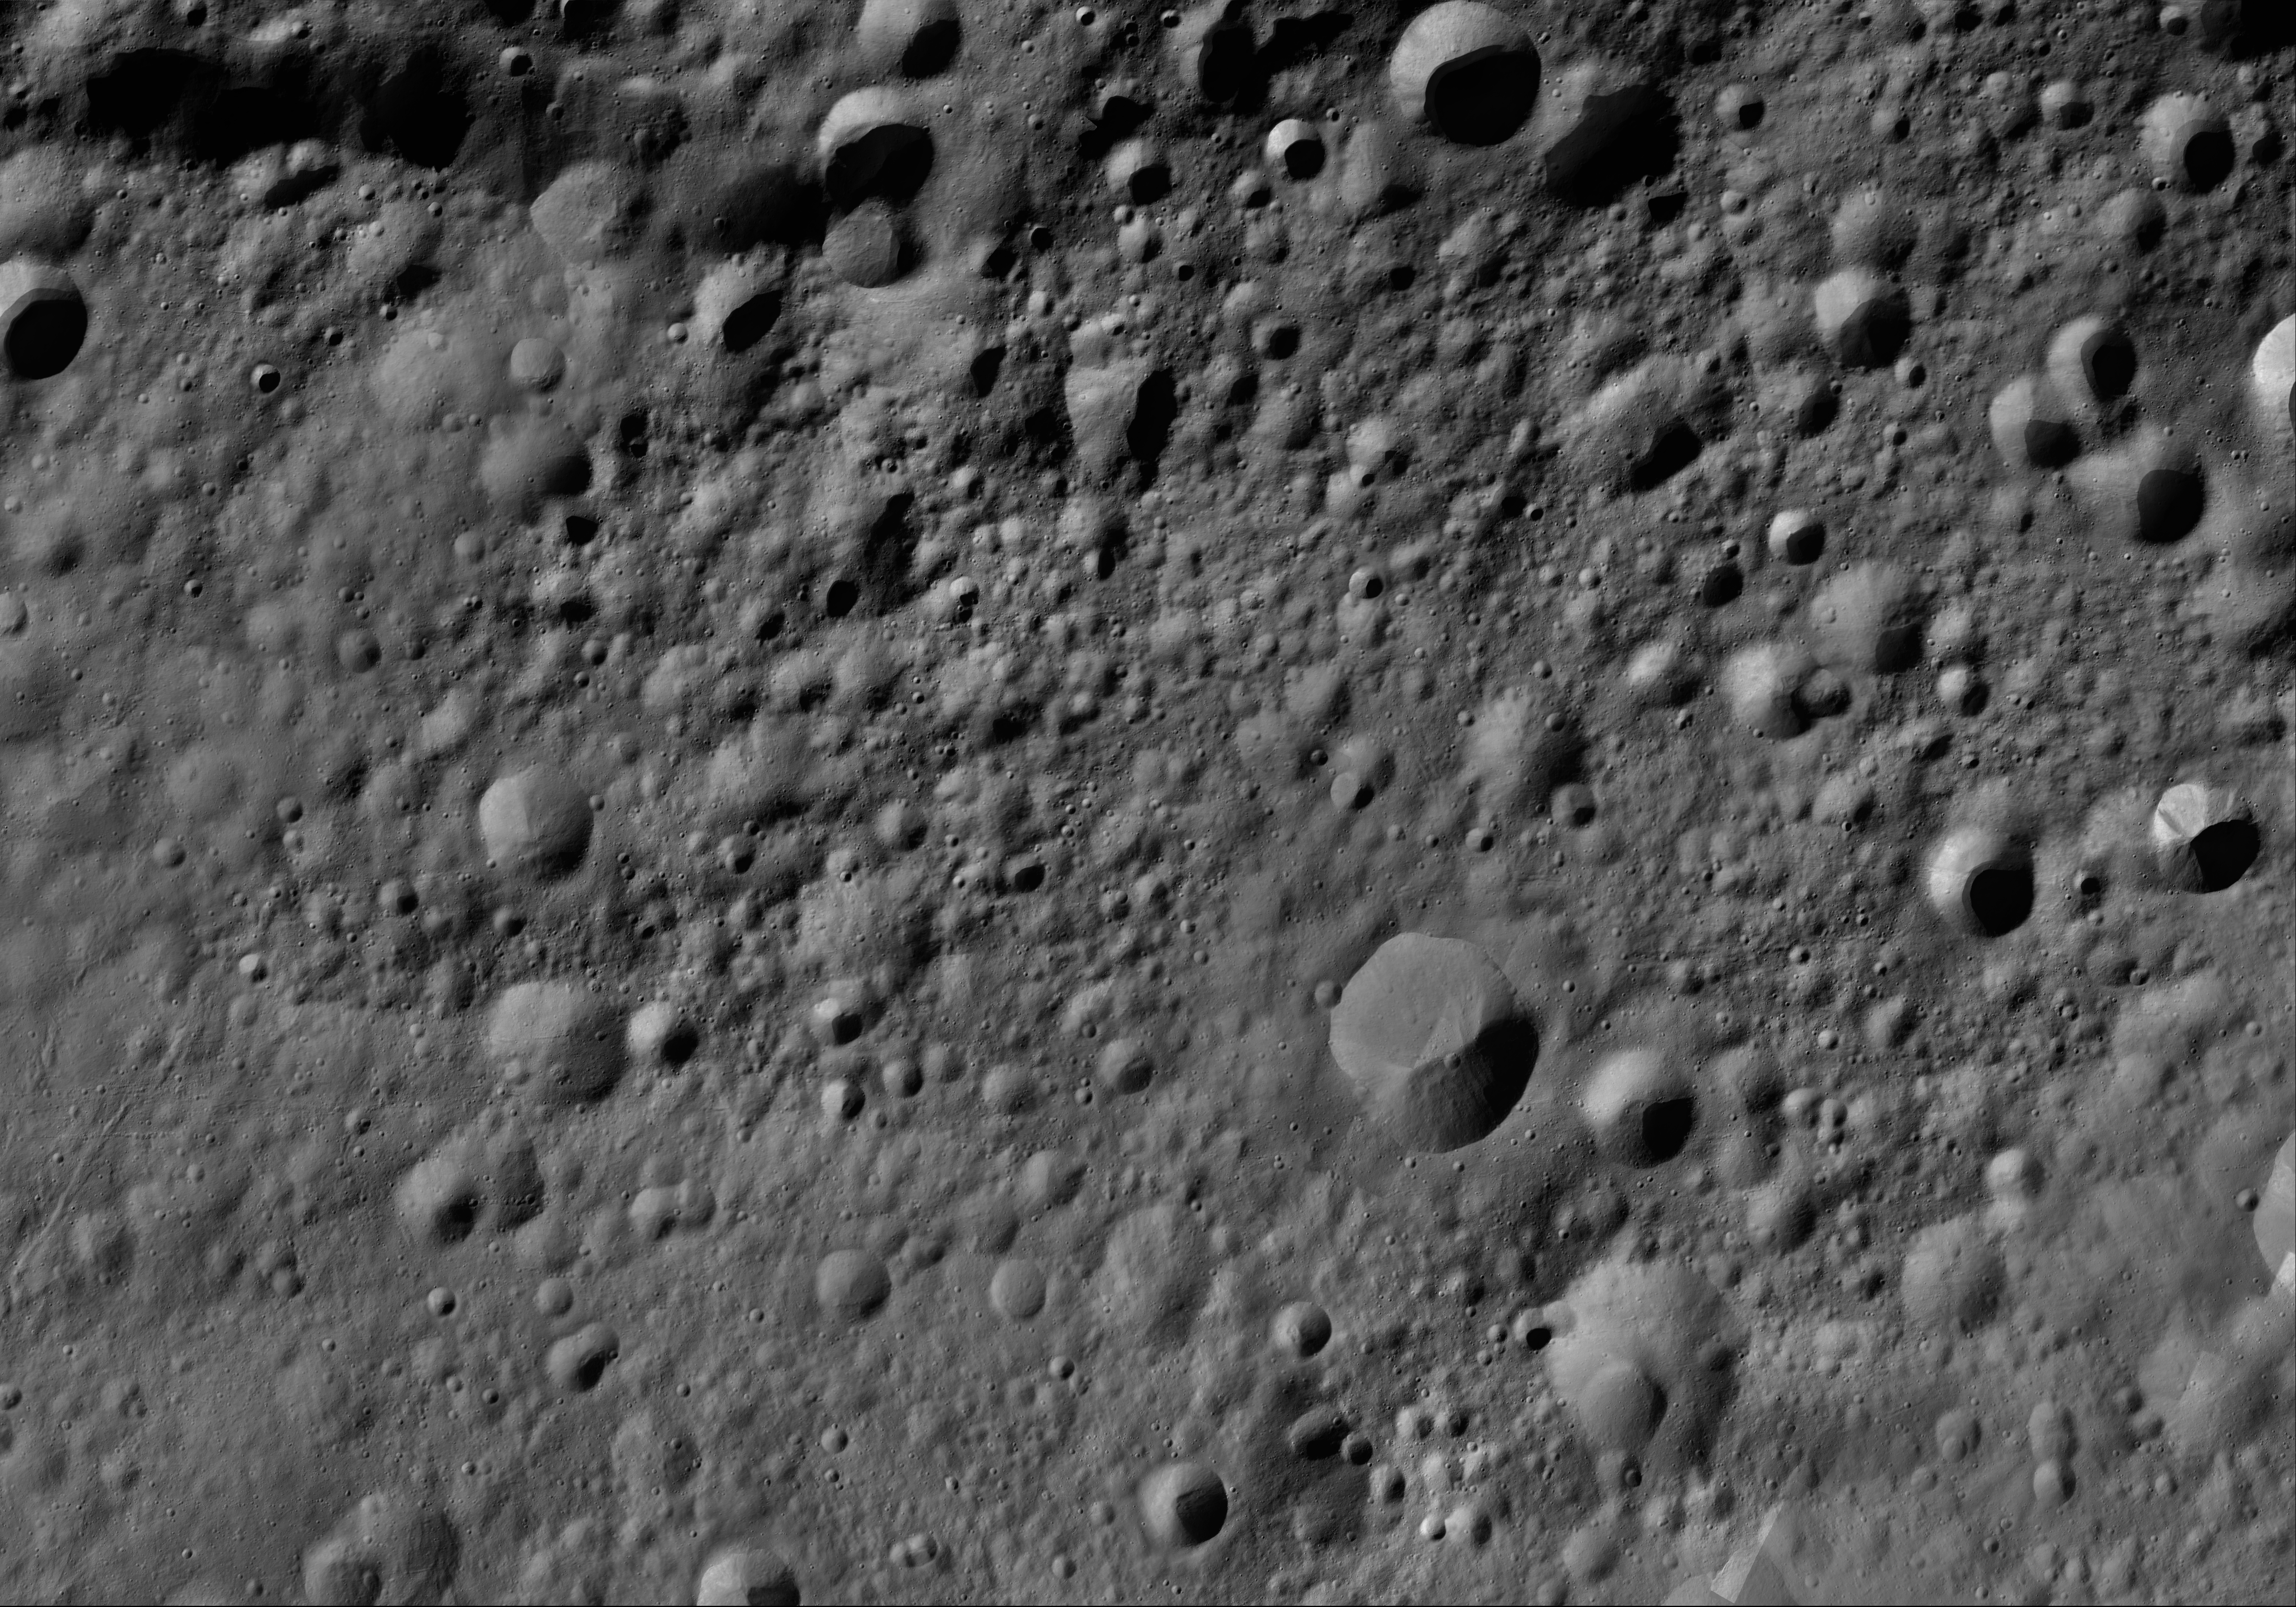

Paulina AV-L-15

This image from the atlas of the giant asteroid Vesta was created from images taken as NASA’s Dawn mission flew around the object, also known as a protoplanet. The set of maps was created from mosaics of10,000 images from Dawn’s framing camera instrument, taken at a low altitude of about 130 miles (210 kilometers). This map is mostly at a scale about that of regional road touring maps, where every inch of map is equivalent to a little more than 3 miles of asteroid (one centimeter equals 2 kilometers).

The full atlas and full resolution file can be viewed at PIA17480. Also available is the PDF file for Paulina.

The Dawn mission to Vesta and Ceres is managed by NASA’s Jet Propulsion Laboratory, a division of the California Institute of Technology in Pasadena, for NASA’s Science Mission Directorate, Washington. The University of California, Los Angeles, is responsible for overall Dawn mission science. The Dawn framing cameras were developed and built under the leadership of the Max Planck Institute for Solar System Research, Katlenburg-Lindau, Germany, with significant contributions by DLR German Aerospace Center, Institute of Planetary Research, Berlin, and in coordination with the Institute of Computer and Communication Network Engineering, Braunschweig. The framing camera project is funded by the Max Planck Society, DLR and NASA.

Credit: NASA/JPL-Caltech/UCLA/MPS/DLR/IDA